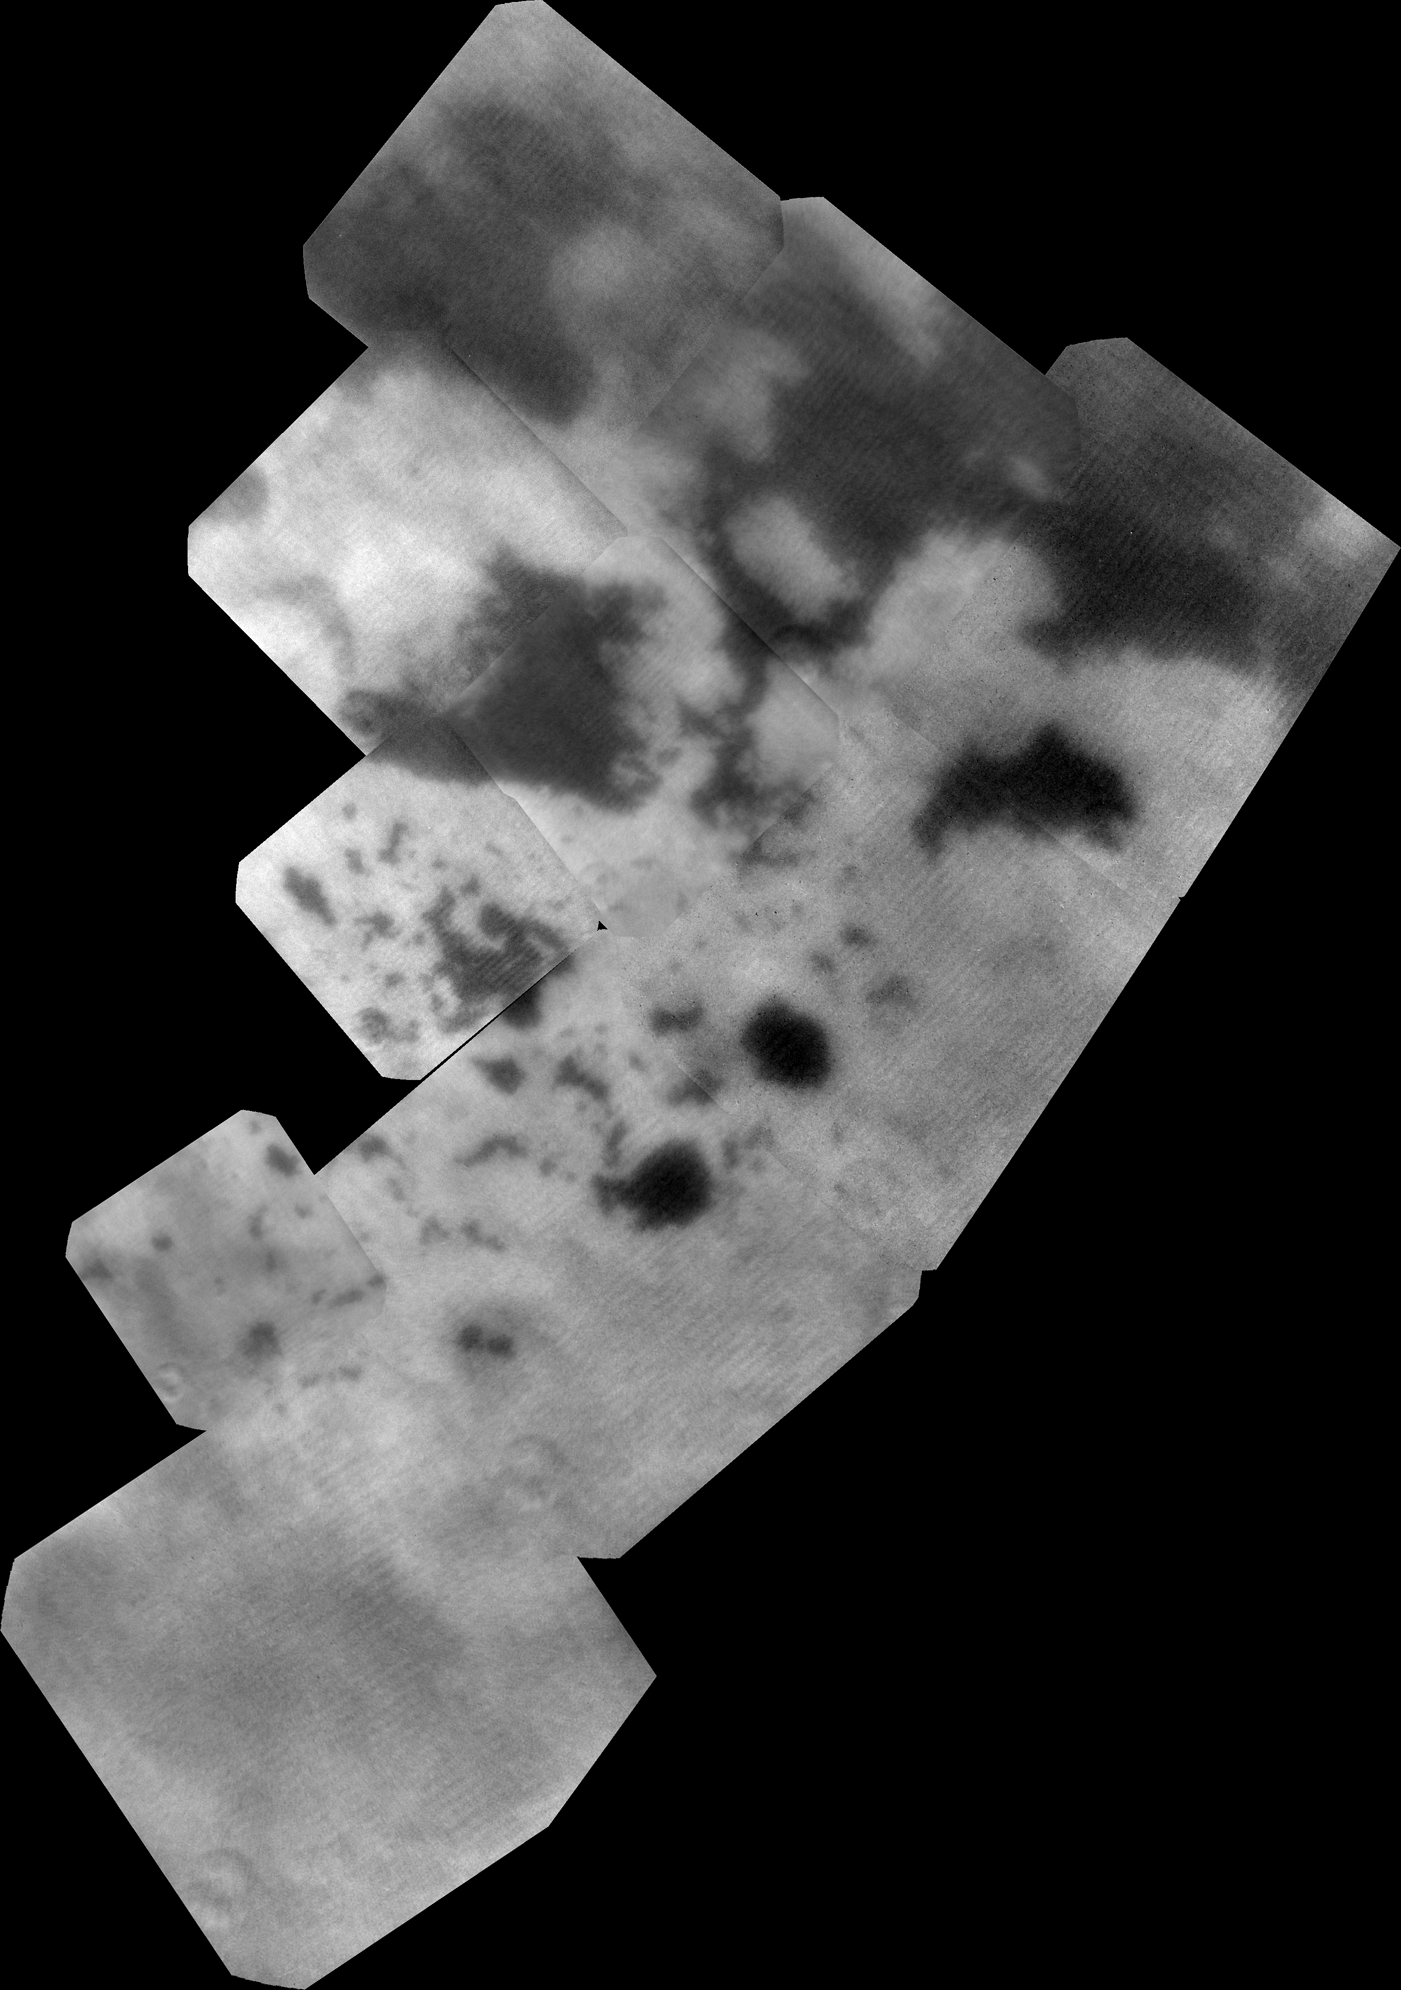

Bird’s Eye View of the Land of Lakes

Figure 1

The vast hydrocarbon seas and lakes (dark shapes) near the north pole of Saturn’s moon Titan sprawl out beneath the watchful eye of NASA’s Cassini spacecraft. Scientists are studying images like these for clues about how Titan’s hydrocarbon lakes formed. Titan is the only world other than Earth that is known to have stable bodies of liquid on its surface.

This view was made from near-infrared images of Titan obtained by Cassini’s imaging science subsystem. Bright material seems to surround the lakes, which could help explain why currently almost all large bodies of liquid are found here, at Titan’s north pole, rather than other parts of Titan. The imaging data suggest the surface here is unique. Explanations range from the collapse of land after a volcanic eruption to karst terrain, where liquids dissolve soluble bedrock. Karst terrains on Earth can create spectacular topography such as the Carlsbad Caverns in New Mexico

The largest of the dark shapes, at the upper right, is Kraken Mare, Titan’s largest sea and about the size of the Caspian Sea and Lake Superior put together. To its left lies Ligeia Mare (about 300 miles or 500 kilometers across), the second largest sea. Punga Mare (about 240 miles or 380 kilometers across) is below Ligeia Mare and just above its leftmost finger is the north pole.

Other shades of grey are surface features, primarily within the bright polar surface area identified in images taken during the two previous Titan flybys (PIA17471 and PIA17472).

The near-infrared images that make up this mosaic were obtained by Cassini’s imaging science subsystem on Sept. 12, 2013. They were obtained in the near infrared band of light (938 nanometers), close to the visible range of light that human eyes can see. To human eyes, the lakes would still appear darker than the surrounding terrain. To maximize signal from Titan’s surface through the hazy atmosphere, 10 image footprints (with four images per footprint) were combined. The terrain visible in this image is about 1,000 miles (2,000 kilometers) from top to bottom. Image scale is 1,760 feet (536 meters) per pixel.

Until now, Cassini’s imaging science subsystem has only been able to capture distant, oblique or partial views of this area (e.g., PIA08930 and PIA12812). Three recent flybys provided better viewing geometry now that sunlight has pierced the winter darkness that shrouded Titan’s north pole at the time of Cassini’s arrival in the Saturn system nine years ago. A thick cap of haze that once hung over the north pole has also dissipated as northern summer approaches. And, thankfully, Titan’s beautiful, almost cloudless, rain-free weather continued during Cassini’s flybys this past summer.

For comparison, Cassini’s visual and infrared spectrometer also obtained data on the same area around the same time: PIA17470. Other imaging camera views can be seen at PIA17471 and PIA17472.

The Cassini-Huygens mission is a cooperative project of NASA, the European Space Agency and the Italian Space Agency. The Jet Propulsion Laboratory, a division of the California Institute of Technology, Pasadena, manages the Cassini-Huygens mission for NASA’s Science Mission Directorate in Washington. The Cassini orbiter and its two onboard cameras were designed, developed and assembled at JPL. The imaging team consists of scientists from the United States, the United Kingdom, France and Germany. The imaging operations center is based at the Space Science Institute in Boulder, Colo.

Credit: NASA/JPL-Caltech/SSI/JHUAPL/Univ. of Arizona